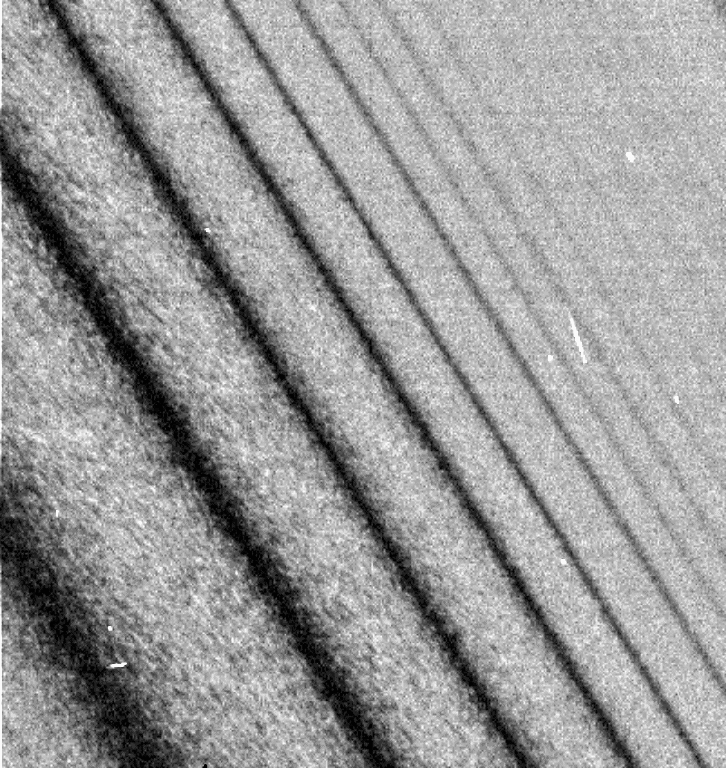

Rings Full of Waves (zoom)

This image shows a close-up view of a density wave in Saturn’s A ring. It was taken by the narrow angle camera on the Cassini spacecraft after successful entry into Saturn’s orbit. The view shows the dark, or unlit, side of the rings.

Credit: NASA/JPL/Space Science Institute